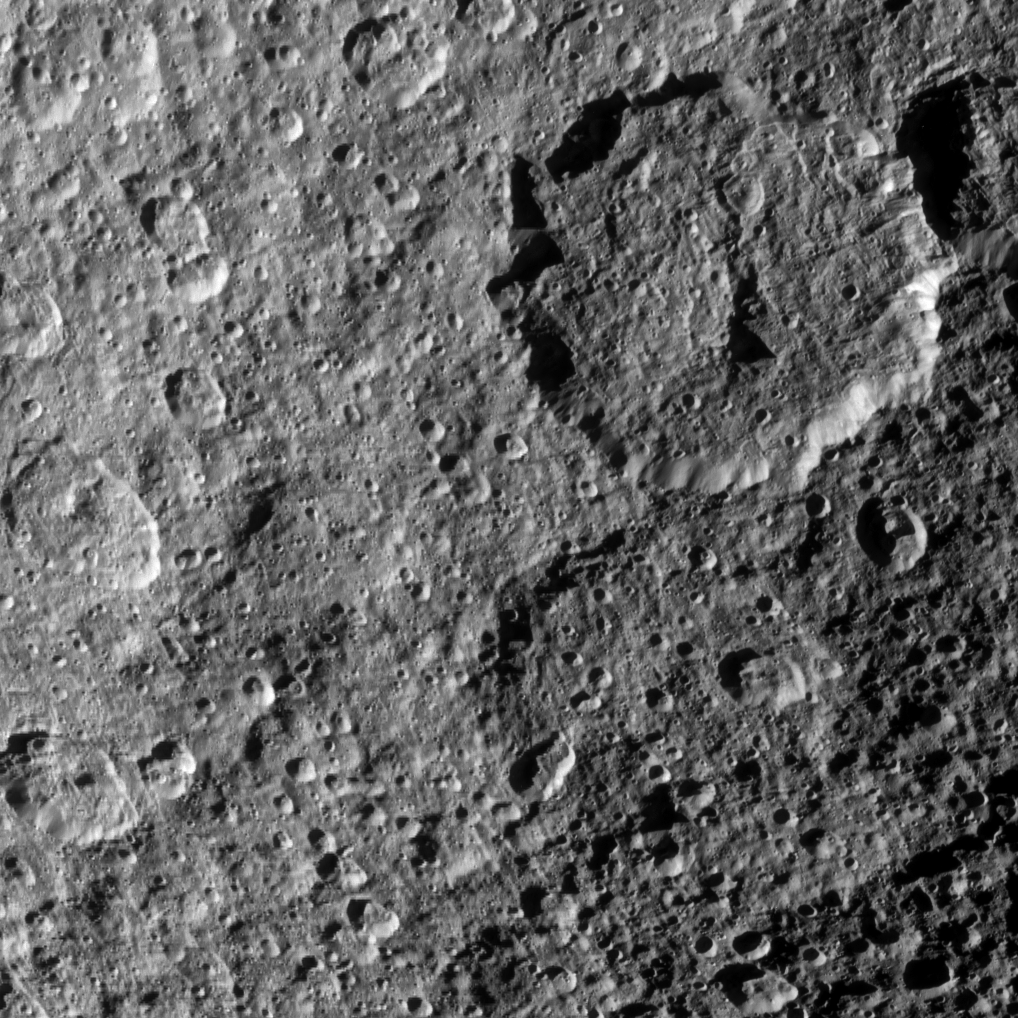

Superimposed Craters

The two large craters on the right of this image are overprinted with smaller, more recent craters in this Cassini spacecraft view of Saturn’s moon Rhea.

Rhea, at 1,528 kilometers, or 949 miles, across, is Saturn’s second largest moon. This view is centered on terrain at 17 degrees south latitude, 235 degrees west longitude.

The image was taken in visible light with the Cassini spacecraft narrow-angle camera on Oct. 17, 2010. The view was acquired at a distance of approximately 44,000 kilometers (27,000 miles) from Rhea. Image scale is 259 meters (850 feet) per pixel.

The Cassini-Huygens mission is a cooperative project of NASA, the European Space Agency and the Italian Space Agency. The Jet Propulsion Laboratory, a division of the California Institute of Technology in Pasadena, manages the mission for NASA’s Science Mission Directorate, Washington, D.C. The Cassini orbiter and its two onboard cameras were designed, developed and assembled at JPL. The imaging operations center is based at the Space Science Institute in Boulder, Colo.

Credit: NASA/JPL/Space Science Institute